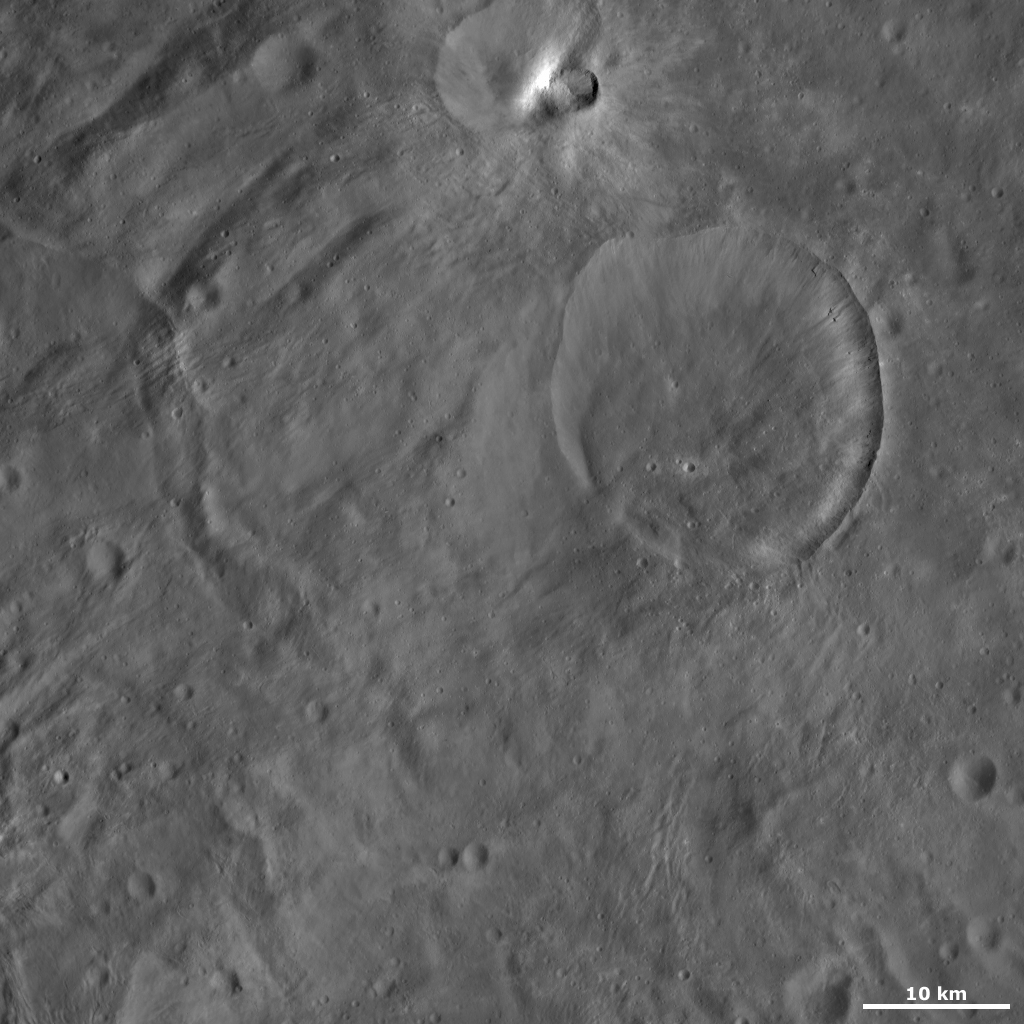

Eusebia Crater

This Dawn framing camera (FC) image of Vesta shows Eusebia crater, which is the large crater in the top right of the image. Eusebia crater is approximately 26 kilometers (16 miles) in diameter and has a reasonably fresh rim. Like many other craters on Vesta, Eusebia’s rim is irregularly shaped and there are ridges and gullies forming just below the rim inside of the crater. These ridges and gullies are visible on the right side of Eusebia. There are also many smaller craters, with diameters of less than 1 kilometer (0.6 mile), located inside of Eusebia. These smaller craters must be younger than Eusebia because if they were older they would have been destroyed by the impact that formed Eusebia.

This image is located in Vesta’s Tuccia quadrangle, in Vesta’s southern hemisphere. NASA’s Dawn spacecraft obtained this image with its framing camera on Oct. 11, 2011. This image was taken through the camera’s clear filter. The distance to the surface of Vesta is 700 kilometers (435 miles) and the image has a resolution of about 68 meters (223 feet) per pixel. This image was acquired during the HAMO (high-altitude mapping orbit) phase of the mission.

The Dawn mission to Vesta and Ceres is managed by NASA’s Jet Propulsion Laboratory, a division of the California Institute of Technology in Pasadena, for NASA’s Science Mission Directorate, Washington D.C. UCLA is responsible for overall Dawn mission science. The Dawn framing cameras have been developed and built under the leadership of the Max Planck Institute for Solar System Research, Katlenburg-Lindau, Germany, with significant contributions by DLR German Aerospace Center, Institute of Planetary Research, Berlin, and in coordination with the Institute of Computer and Communication Network Engineering, Braunschweig. The Framing Camera project is funded by the Max Planck Society, DLR, and NASA/JPL.

Credit: NASA/JPL-Caltech/UCLA/MPS/DLR/IDA